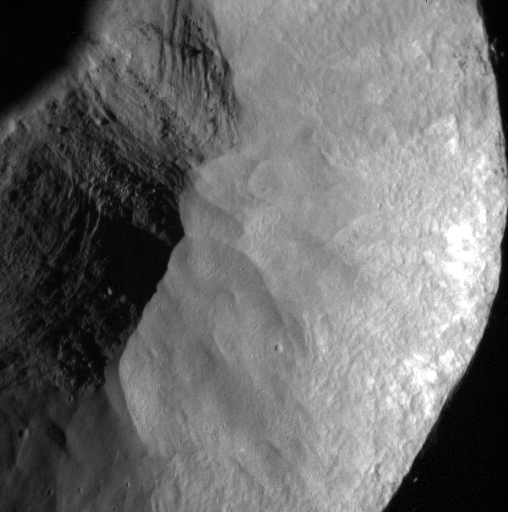

Inside and Up Close

The inside of this young, rayed impact crater is seen at a resolution of just over five meters per pixel. The walls appear smooth where material has flowed downhill and come to rest on the crater floor in a jumble of boulders and other fragmental debris.

This image was acquired as a high-resolution targeted observation. Targeted observations are images of a small area on Mercury’s surface at resolutions much higher than the 200-meter/pixel morphology base map. It is not possible to cover all of Mercury’s surface at this high resolution, but typically several areas of high scientific interest are imaged in this mode each week.

Date acquired: March 02, 2015
Image Mission Elapsed Time (MET): 67659564
Image ID: 8076856
Instrument: Narrow Angle Camera (NAC) of the Mercury Dual Imaging System (MDIS)
Center Latitude: 35.52°
Center Longitude: 207.66° E
Resolution: 5.30 meters/pixel
Scale: This scene is approximately 2.7 km (1.7 miles) across
Incidence Angle: 78.43°
Emission Angle: 7.17°
Phase Angle: 85.60°

The MESSENGER spacecraft is the first ever to orbit the planet Mercury, and the spacecraft’s seven scientific instruments and radio science investigation are unraveling the history and evolution of the Solar System’s innermost planet. During the first two years of orbital operations, MESSENGER acquired over 150,000 images and extensive other data sets. MESSENGER is capable of continuing orbital operations until early 2015.

For information regarding the use of images, see the MESSENGER image use policy.

Credit: NASA/Johns Hopkins University Applied Physics Laboratory/Carnegie Institution of Washington